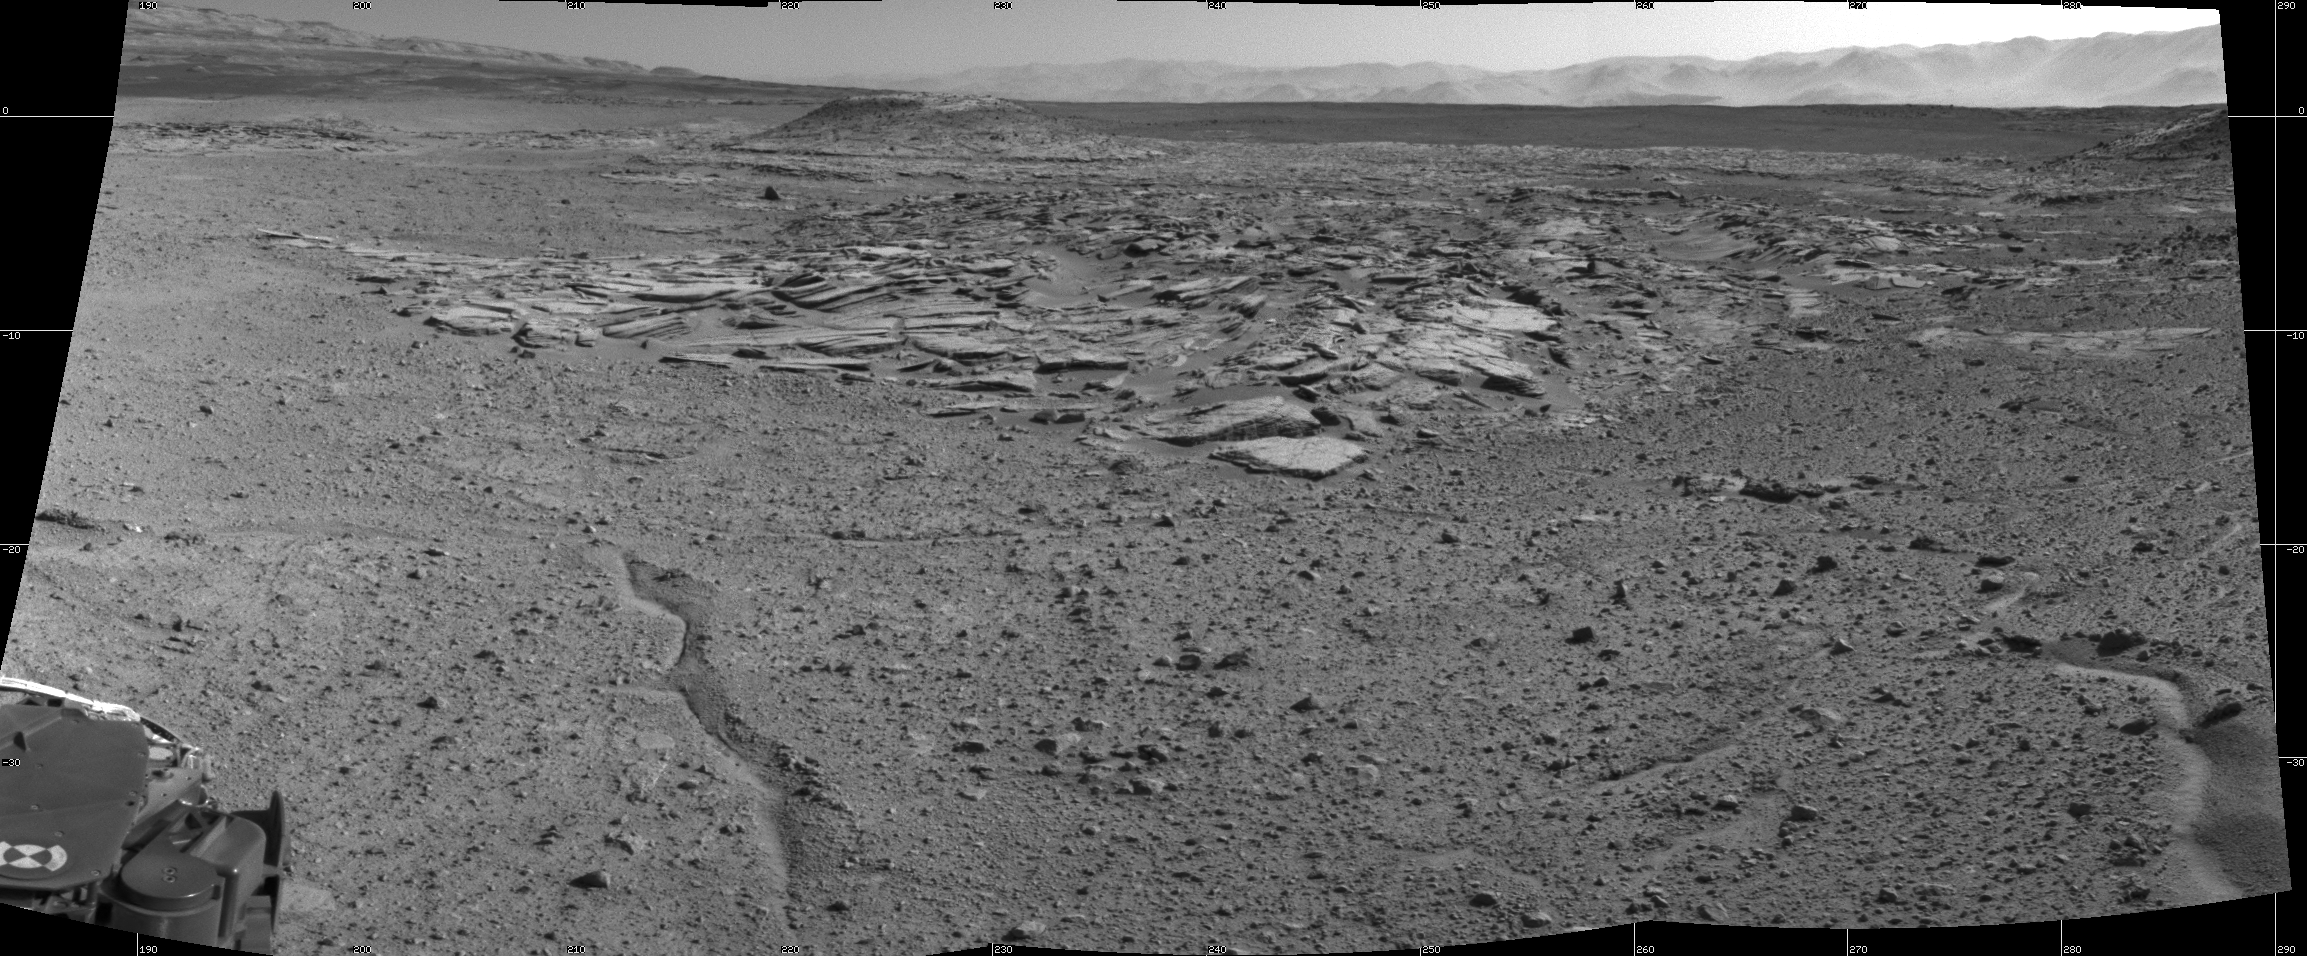

Curiosity’s View From Arrival Point at ‘The Kimberley’ Waypoint

NASA’s Curiosity Mars rover recorded this view of various rock types at a waypoint called “the Kimberley” shortly after arriving at the location during the 589th Martian day, or sol, of the rover’s work on Mars (April 2, 2014). The Kimberley was selected in 2013 as a major waypoint for the mission because of the diversity of rock types distinguishable in orbital images, exposed close together at this location in a decipherable geological relationship to each other.

The outcrop at the center of the image is a category that the rover team scientists call “striated,” from its appearance in images taken from orbit before the rover reached this area. Farther in the distance, the striated type is overlain by other types. On the horizon, slopes of Mount Sharp — the mission’s long-term destination — are on the left and the rim of Gale Crater is on the right.

Curiosity’s Navigation Camera (Navcam) took the component images of this mosaic. The scene spans from south-southwest at left to west-northwest at the right. It is presented here as a cylindrical projection.

NASA’s Jet Propulsion Laboratory, a division of the California Institute of Technology, Pasadena, manages the Mars Science Laboratory Project for NASA’s Science Mission Directorate, Washington. JPL designed and built the project’s Curiosity rover and the rover’s Navcam.

Credit: NASA/JPL-Caltech